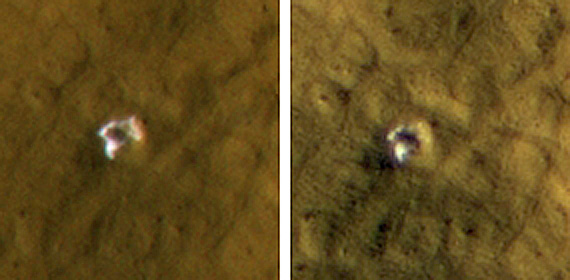

Crater Formed in 2008 Reveals Subsurface Ice

This 6-meter-wide (20-foot-wide) crater in mid-latitude northern Mars was created by an impact that occurred between Jan. 22, 2008, and Sept. 15, 2008, as bracketed by before-and-after images not shown here. The images shown here were taken by the High Resolution Imaging Science Experiment camera on NASA’s Mars Reconnaissance Orbiter on Oct. 29, 2008, (left) and on Jan. 4, 2009. Each image is 35 meters (115 feet) across. The crater’s depth is estimated at 1.76 meters (5.8 feet).

The impact that dug the crater excavated water ice from beneath the surface. It is the bright material visible in this pair of images. A change in appearance from the earlier image to the later one resulted from some of the ice sublimating away during the northern-hemisphere summer, leaving behind dust that had been intermixed with the ice. The thickening layer of dust on top obscured some of the remaining ice. This crater is at 45.05 degrees north latitude, 164.71 degrees east longitude.

Credit: NASA/JPL-Caltech/University of Arizona